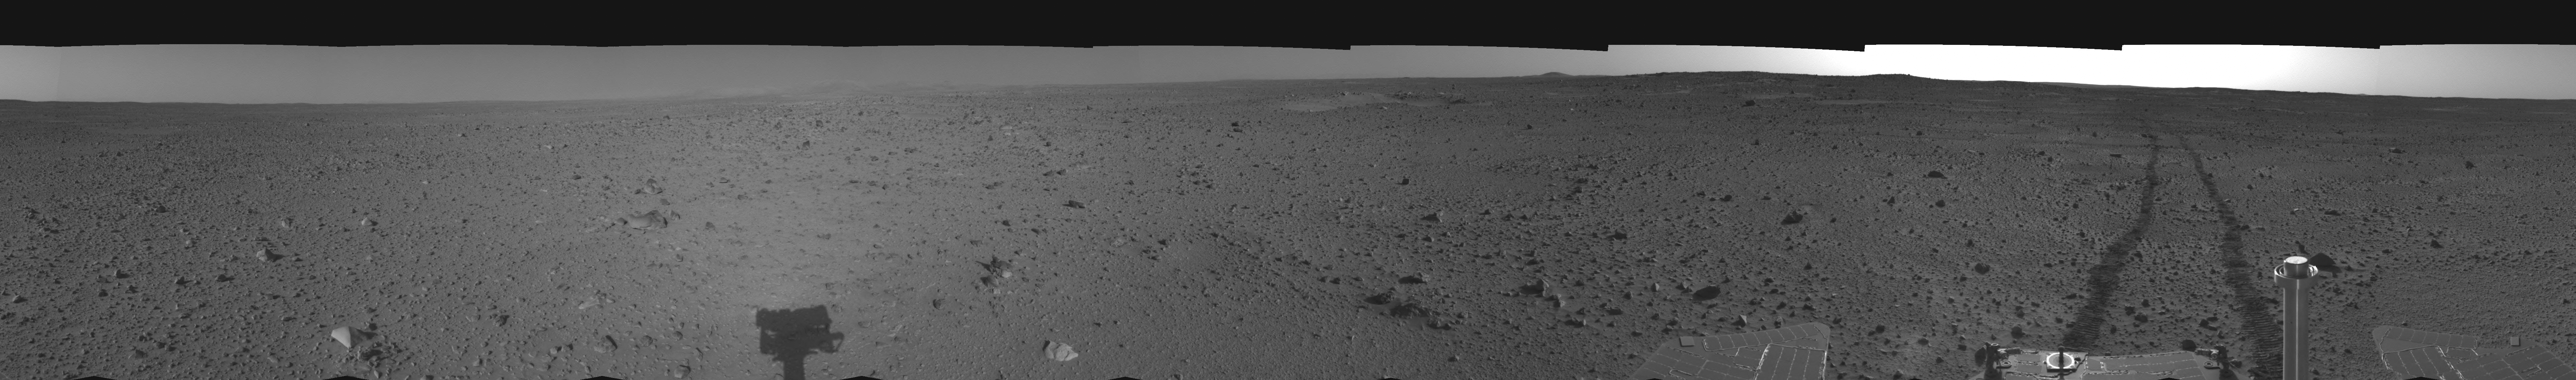

Spirit’s View on Sol 110 (left eye)

This cylindrical-perspective projection was assembled from images taken by the left navigation camera on the Mars Exploration Rover Spirit on sol 110 (April 24, 2004) at a region dubbed “site 35.” Spirit is sitting approximately 33 meters (100 feet) away from the northeast rim of “Missoula” crater.

See PIA05815 for 3-D view and PIA05817 for right eye view of this left eye cylindrical-perspective projection.

Credit: NASA/JPL